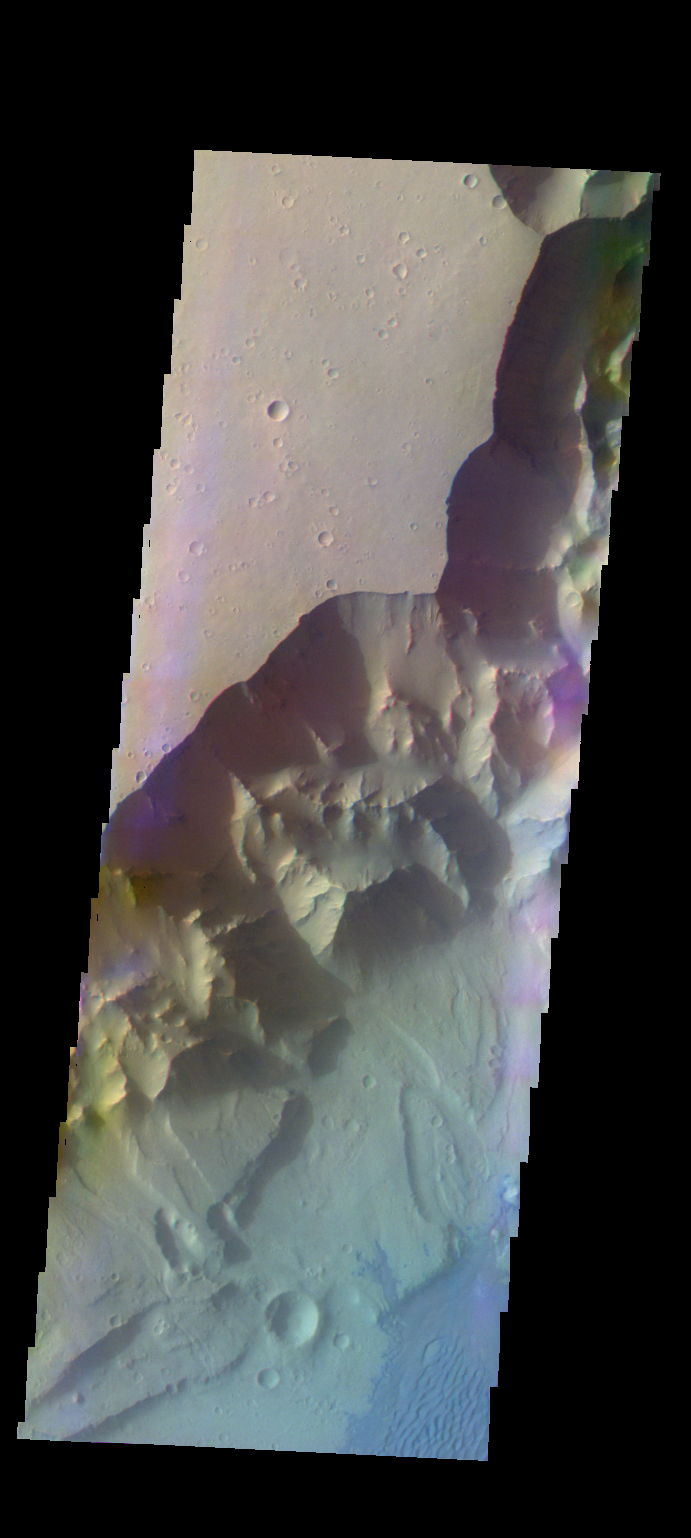

Ganges Chasma – False Color

The THEMIS VIS camera contains 5 filters. The data from different filters can be combined in multiple ways to create a false color image. These false color images may reveal subtle variations of the surface not easily identified in a single band image. Today’s false color image shows part of Ganges Chasma. Dunes are visible on the floor of the canyon [bottom right corner].

Credit: NASA/JPL-Caltech/ASU